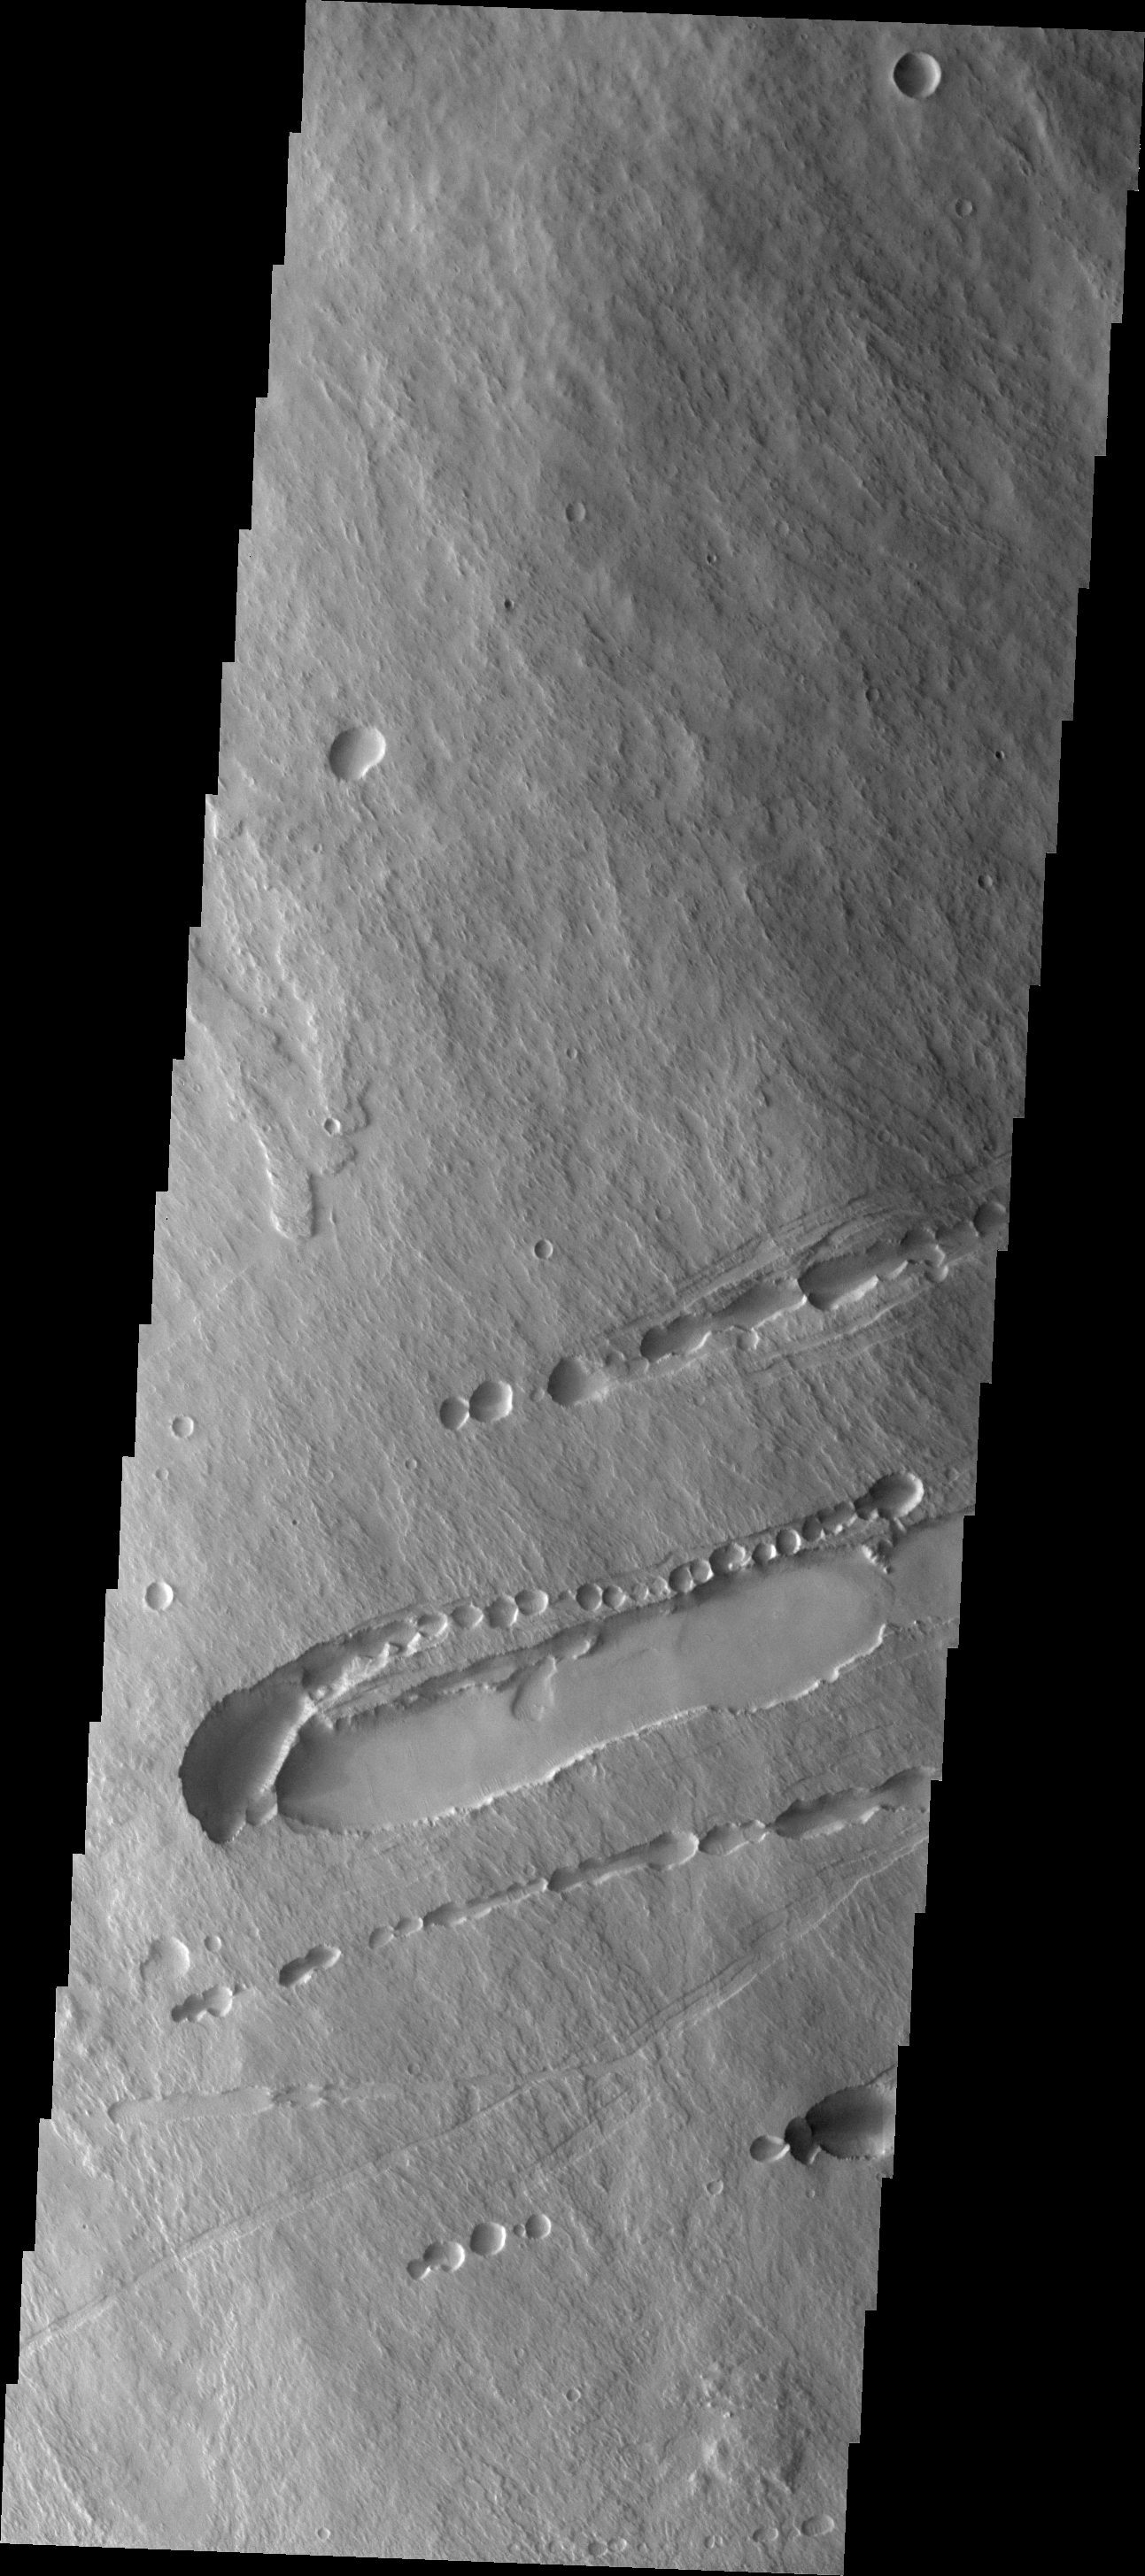

Investigating Mars: Pavonis Mons

This image shows part of the southeastern flank of Pavonis Mons. Surface lava flows run down hill from the top left of the image to the bottom right. Perpendicular to that trend are several linear features. These are faults that encircle the volcano and also run along the linear trend through the three Tharsis volcanoes. This image illustrates how subsurface lava tubes collapse into the free space of the empty tube. Just to the top of the deepest depression are a series of circular pits. The pits coalesce into a linear feature near the left side of the deepest depression. The mode of formation of a lava tube starts with a surface lava flow. The sides and top of the flow cool faster than the center, eventually forming a solid, non-flowing cover of the still flowing lava. The surface flow may have followed the deeper fault block graben (a lower surface than the surroundings). Once the flow stops there remains the empty space lower than the surroundings, and collapse of the top of the tube starts in small pits which coalesce in the linear features.

Pavonis Mons is one of the three aligned Tharsis Volcanoes. The four Tharsis volcanoes are Ascreaus Mons, Pavonis Mons, Arsia Mons, and Olympus Mars. All four are shield type volcanoes. Shield volcanoes are formed by lava flows originating near or at the summit, building up layers upon layers of lava. The Hawaiian islands on Earth are shield volcanoes. The three aligned volcanoes are located along a topographic rise in the Tharsis region. Along this trend there are increased tectonic features and additional lava flows. Pavonis Mons is the smallest of the four volcanoes, rising 14km above the mean Mars surface level with a width of 375km. It has a complex summit caldera, with the smallest caldera deeper than the larger caldera. Like most shield volcanoes the surface has a low profile. In the case of Pavonis Mons the average slope is only 4 degrees.

The Odyssey spacecraft has spent over 15 years in orbit around Mars, circling the planet more than 69000 times. It holds the record for longest working spacecraft at Mars. THEMIS, the IR/VIS camera system, has collected data for the entire mission and provides images covering all seasons and lighting conditions. Over the years many features of interest have received repeated imaging, building up a suite of images covering the entire feature. From the deepest chasma to the tallest volcano, individual dunes inside craters and dune fields that encircle the north pole, channels carved by water and lava, and a variety of other feature, THEMIS has imaged them all. For the next several months the image of the day will focus on the Tharsis volcanoes, the various chasmata of Valles Marineris, and the major dunes fields. We hope you enjoy these images!

Credit: NASA/JPL-Caltech/ASU